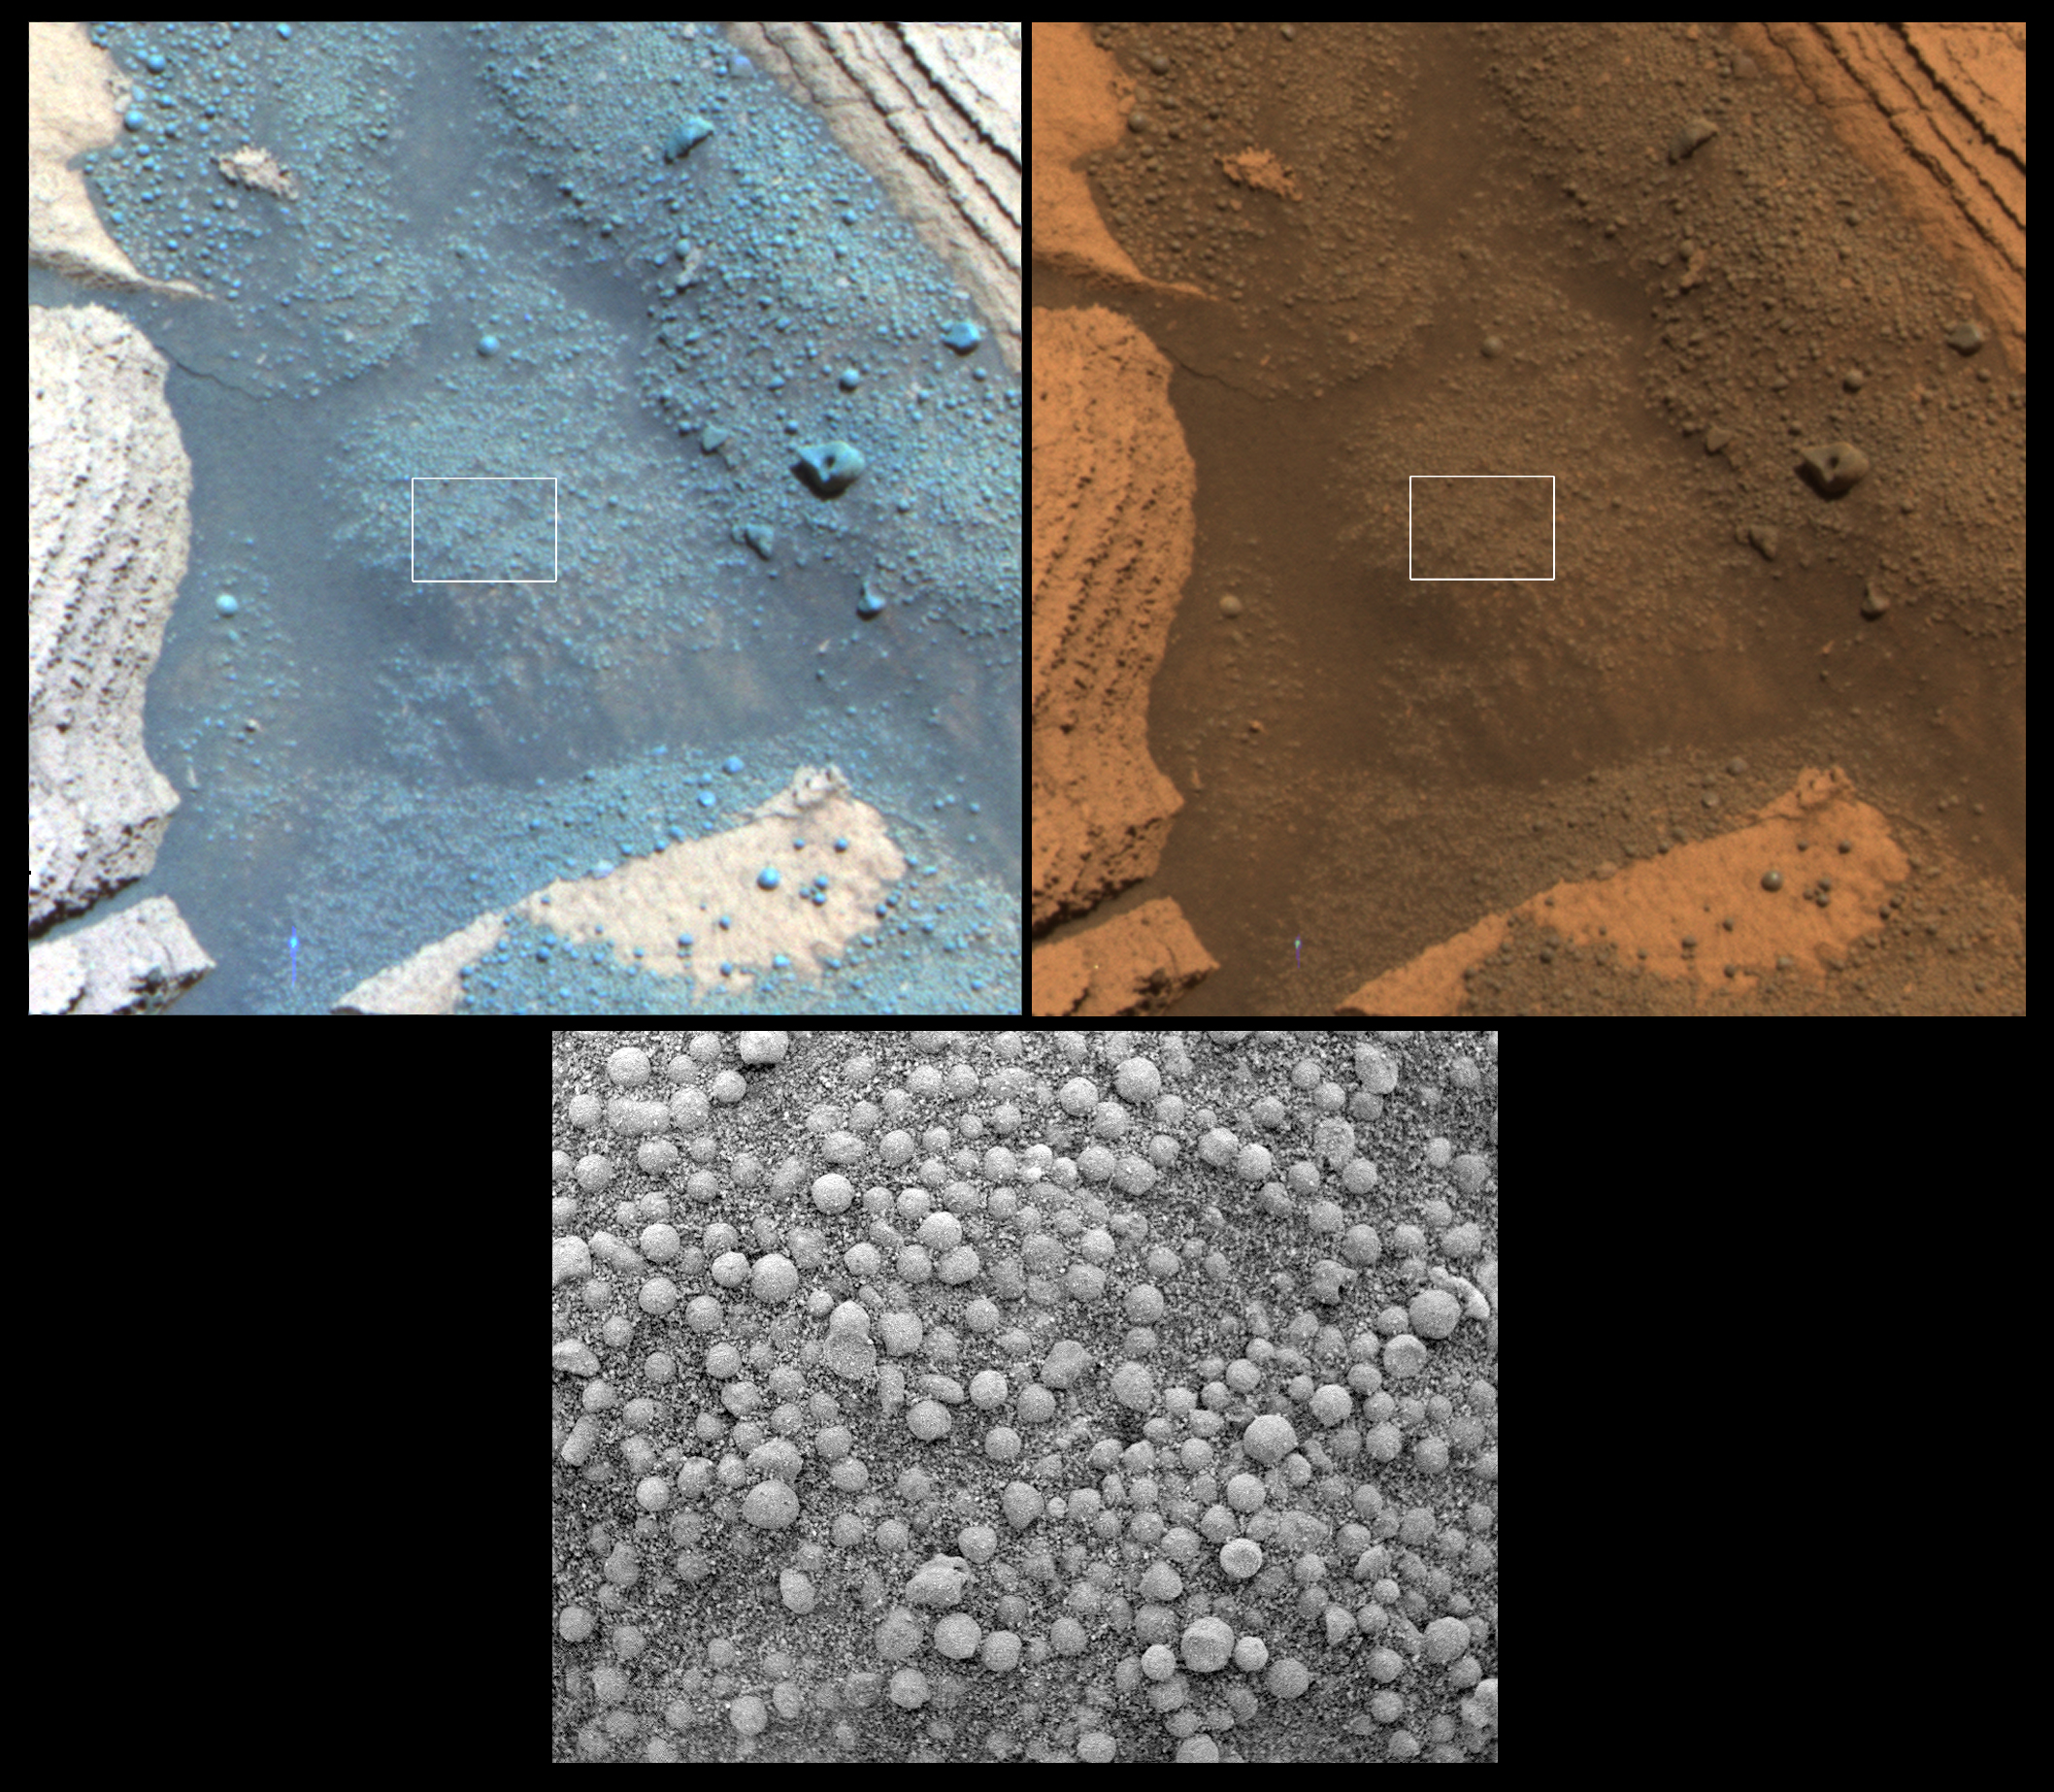

A Peek into ‘Alamogordo Creek’

On its 825th Martian day (May 20, 2006), NASA’s Mars Exploration Rover Opportunity stopped for the weekend to place its instrument arm onto the soil target pictured here, dubbed “Alamogordo Creek.” Two views from the panoramic camera, acquired at about noon local solar time, are at the top. Below them is a close-up view from the microscopic imager.

At upper left, a false-color view emphasizes differences among materials in rocks and soil. It combines images taken through the panoramic camera’s 753-nanometer, 535-nanometer and 432-nanometer filters. At upper right is an approximately true-color rendering made with the panoramic camera’s 600-nanometer, 535-nanometer and 480-nanometer filters. The microscopic-imager frame covers the area outlined by the white boxes in the panoramic-camera views, a rectangle 3 centimeters (1.2 inches) across.

As Opportunity traverses to the south, it is analyzing soil and rocks along the way for differences from those seen earlier. At this site, the soil contains abundant small spherical fragments, thought to be hematite-rich concretions, plus finer-grained basaltic sand. Most of the spherical fragments seen in the microscopic image are smaller than those first seen at the rover’s landing site in “Eagle Crater,” some five kilometers (3.1 miles) to the north. However, a few larger spherical fragments and other rock fragments can also be seen in the panoramic-camera images.

Credit: NASA/JPL/Cornell/USGS